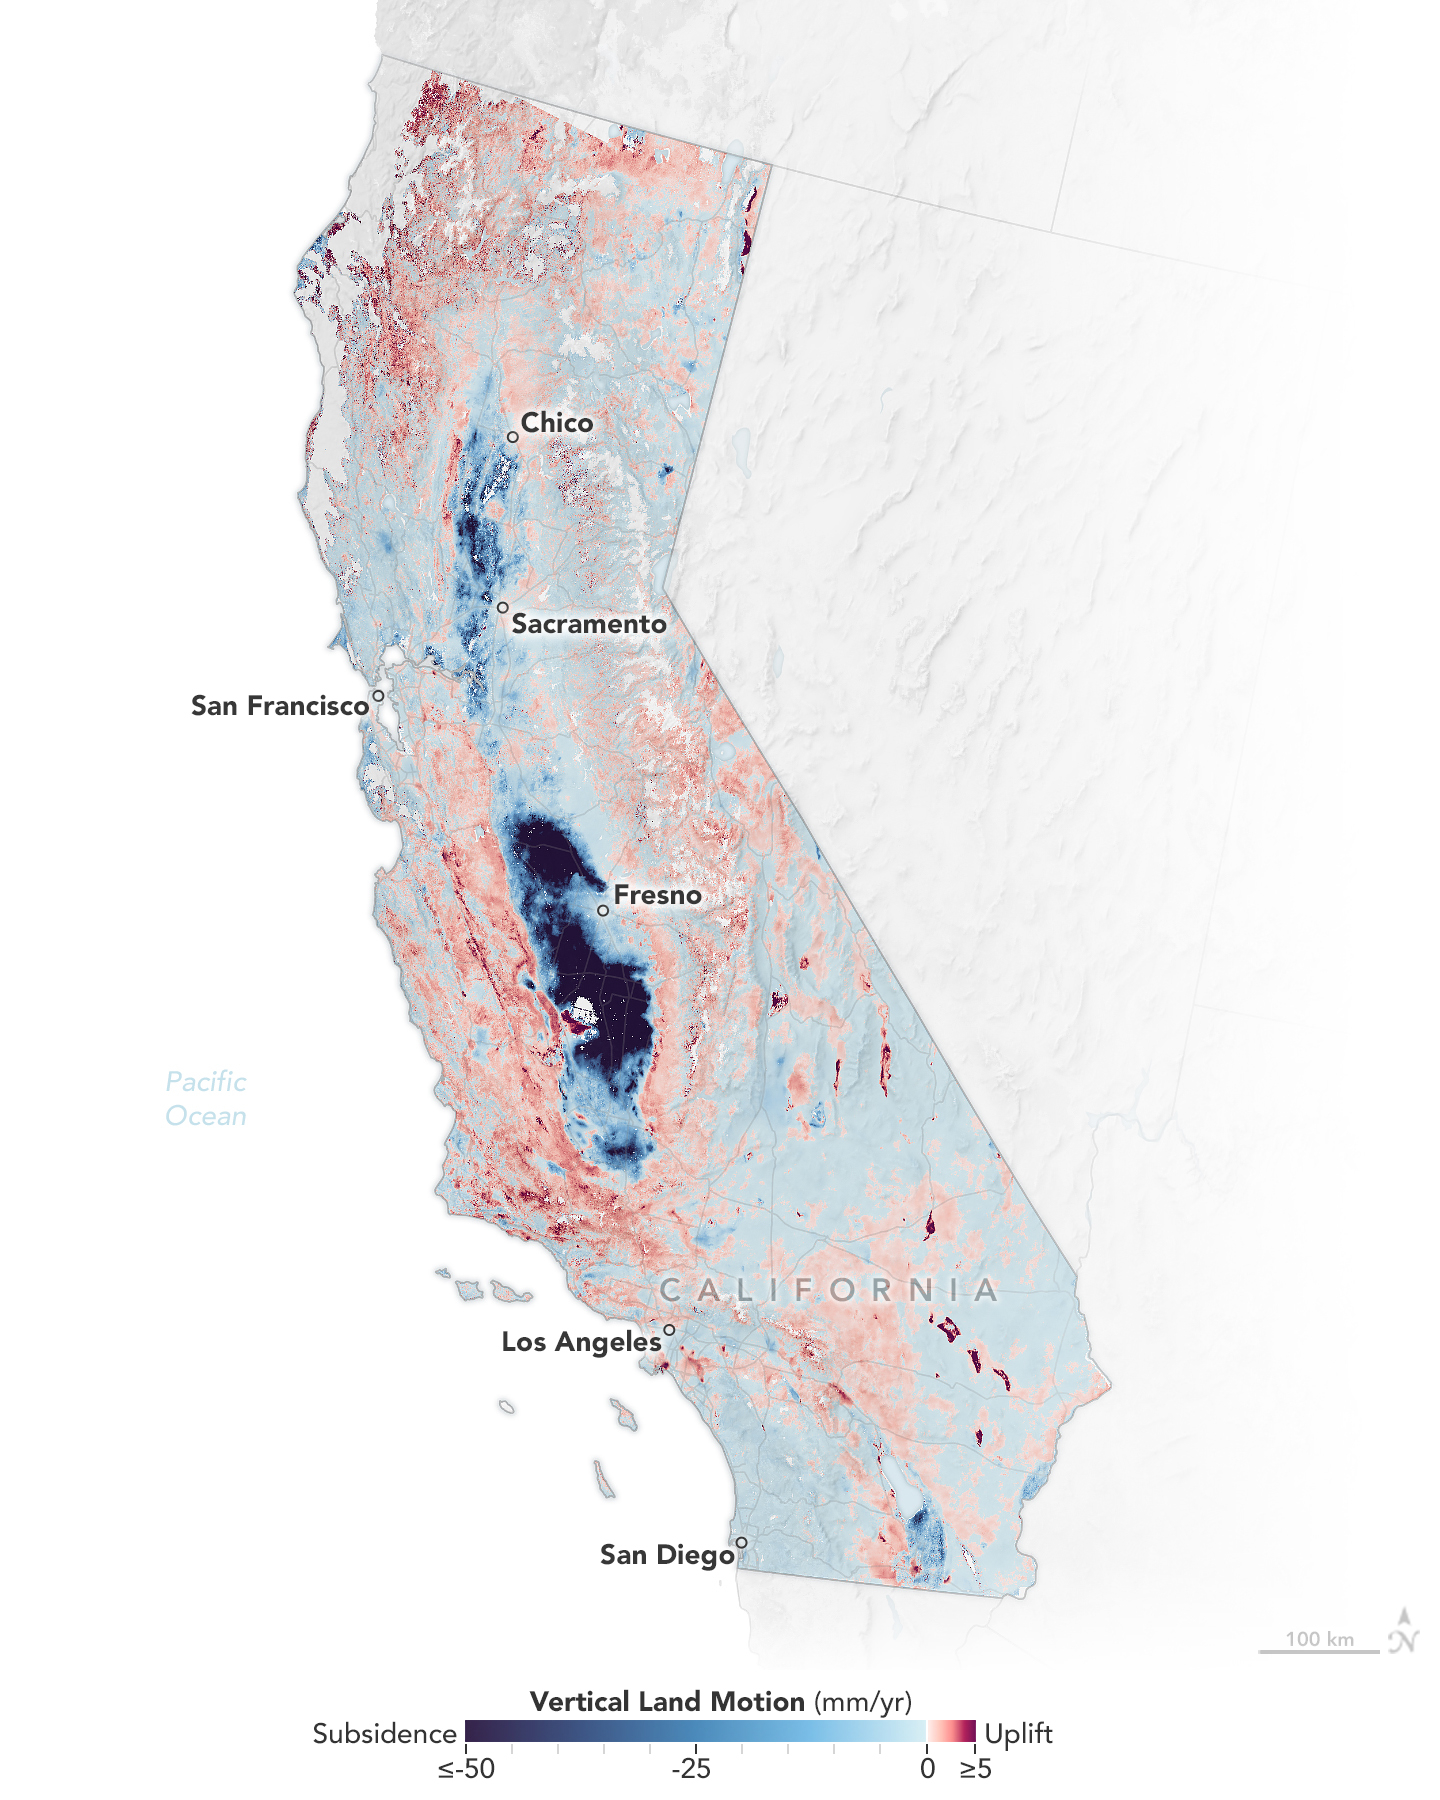

Map of California Subsidence and Uplift

Researchers from NASA’s Jet Propulsion Laboratory in Southern California and the National Oceanic and Atmospheric Administration (NOAA) analyzed vertical land motion – also known as uplift and subsidence – along the California coast between 2015 and 2023. They detailed where land beneath major coastal cities, including parts of San Francisco, Los Angeles, and San Diego, is sinking (indicated in blue in this visualization of the data). Locations of uplift (shown in red) were also observed.

Causes for the motion include human-driven activities such as groundwater withdrawal and wastewater injection as well as natural dynamics like tectonic activity. Understanding these local elevation changes can help communities adapt to rising sea levels in their area. The researchers pinpointed hot spots – including cities, beaches, and aquifers – at greater exposure to rising seas in coming decades. Sea level rise can exacerbate issues like nuisance flooding and saltwater intrusion.

To gather the data, the researchers employed a remote sensing technique called interferometric synthetic aperture radar (InSAR), which combines two or more 3D observations of the same region to reveal surface motion down to fractions of inches. They used the radars on the ESA (European Space Agency) Sentinel-1 satellites, as well as motion velocity data from ground-based receiving stations in the Global Navigation Satellite System.

Credit: NASA Earth Observatory